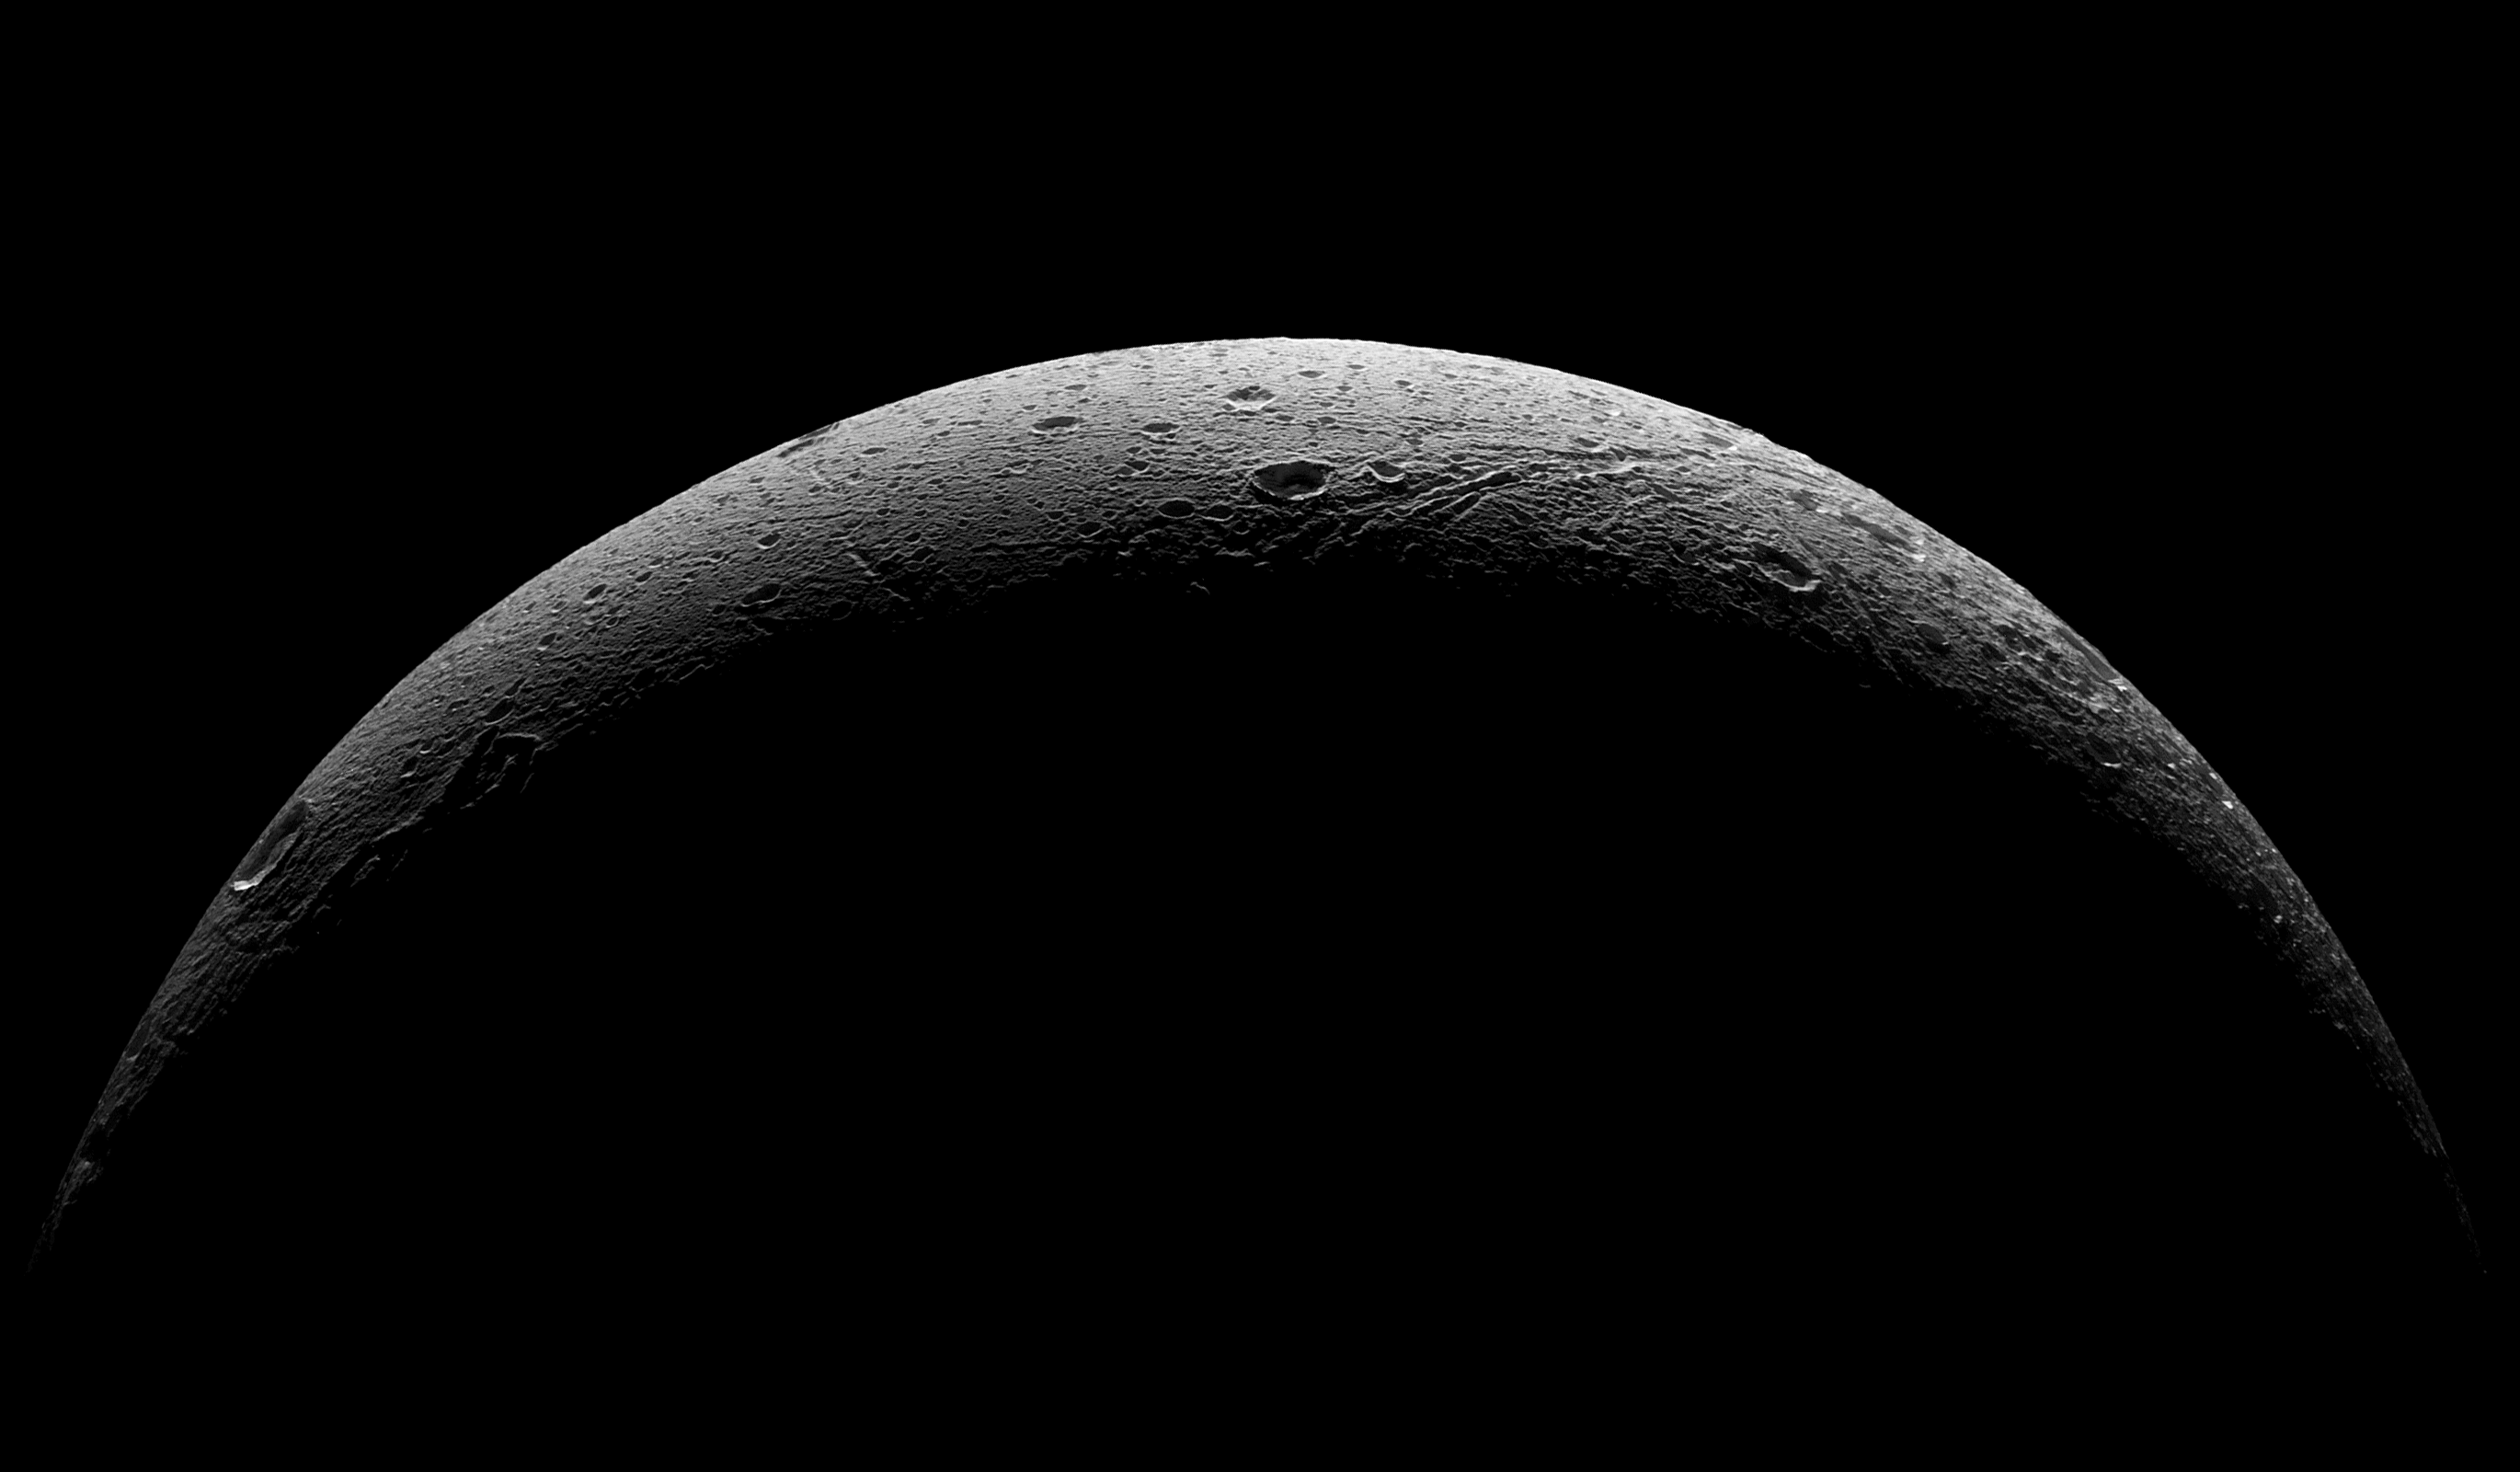

Departing Dione

NASA’s Cassini spacecraft captured this parting view showing the rough and icy crescent of Saturn’s moon Dione following the spacecraft’s last close flyby of the moon on Aug. 17, 2015.

Cassini obtained a similar crescent view in 2005 (see PIA07745). The earlier view has an image scale about four times higher, but does not show the moon’s full crescent as this view does.

Five visible light (clear spectral filter), narrow-angle camera images were combined to create this mosaic view. The scene is an orthographic projection centered on terrain at 0.4 degrees north latitude, 30.6 degrees west longitude on Dione. An orthographic view is most like the view seen by a distant observer looking through a telescope.

The view was acquired at distances ranging from approximately 37,000 miles (59,000 kilometers) to 47,000 miles (75,000 kilometers) from Dione and at a sun-Dione-spacecraft, or phase, angle of 145 degrees. Image scale is about 1,300 feet (400 meters) per pixel.

North on Dione is up and rotated 34 degrees to the right.

The Cassini mission is a cooperative project of NASA, ESA (the European Space Agency) and the Italian Space Agency. The Jet Propulsion Laboratory, a division of the California Institute of Technology in Pasadena, manages the mission for NASA’s Science Mission Directorate, Washington. The Cassini orbiter and its two onboard cameras were designed, developed and assembled at JPL. The imaging operations center is based at the Space Science Institute in Boulder, Colorado.

Credit: NASA/JPL-Caltech/Space Science Institute